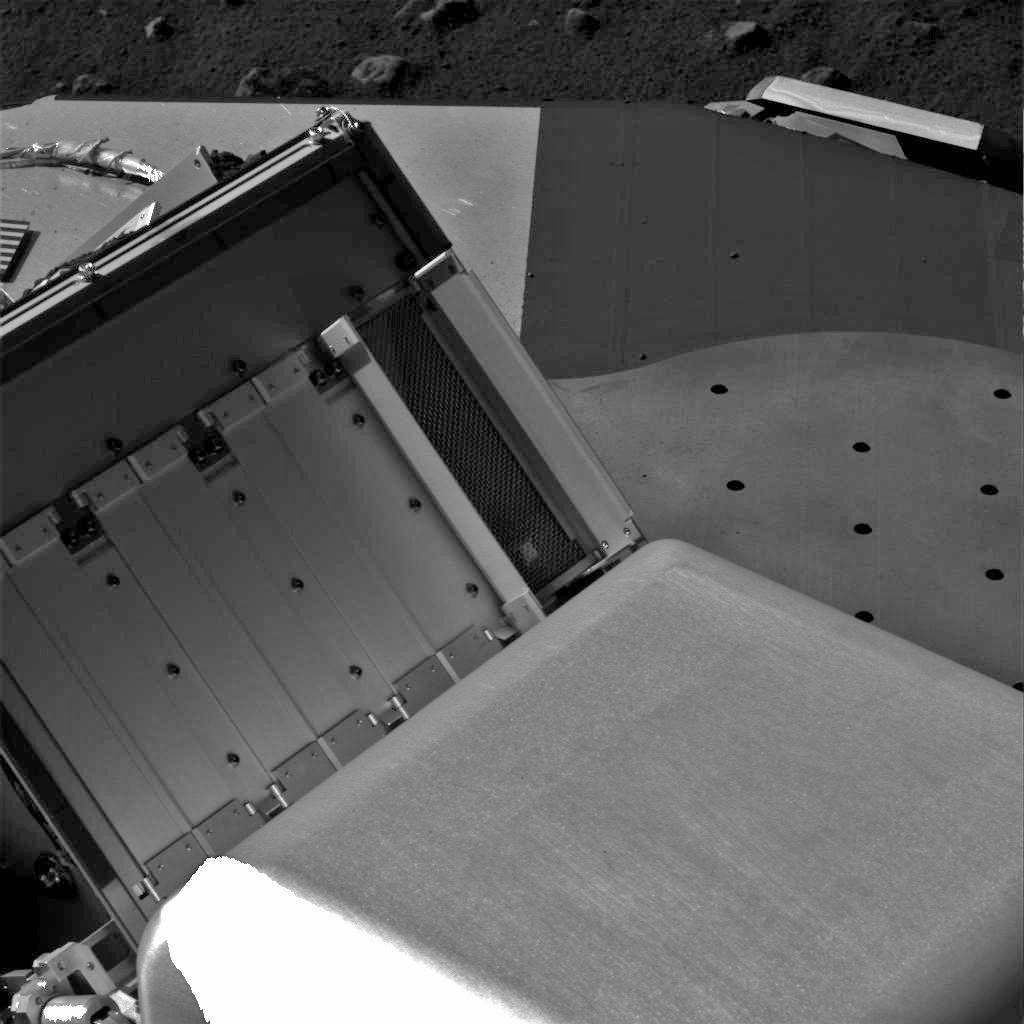

Doors Fully Open on Phoenix’s Next Oven

The double doors on the right are wide open in this image of four pairs of oven doors on Phoenix’s Thermal and Evolved-Gas Analyzer (TEGA).

This pair of doors goes to TEGA’s oven number zero, the third of the instrument’s three ovens to be opened and the first for which both doors have opened fully. The lander’s Surface Stereo Imager took this photo on July 19, 2008, during the 53rd Martian day, or sol, since Phoenix landed.

The doors are about 10 centimeters (4 inches) tall.

The Phoenix Mission is led by the University of Arizona, Tucson, on behalf of NASA. Project management of the mission is led by NASA’s Jet Propulsion Laboratory, Pasadena, Calif. Spacecraft development is by Lockheed Martin Space Systems, Denver.

Photojournal Note: As planned, the Phoenix lander, which landed May 25, 2008 23:53 UTC, ended communications in November 2008, about six months after landing, when its solar panels ceased operating in the dark Martian winter.

Credit: NASA/JPL-Caltech/University of Arizona/Texas A&M University